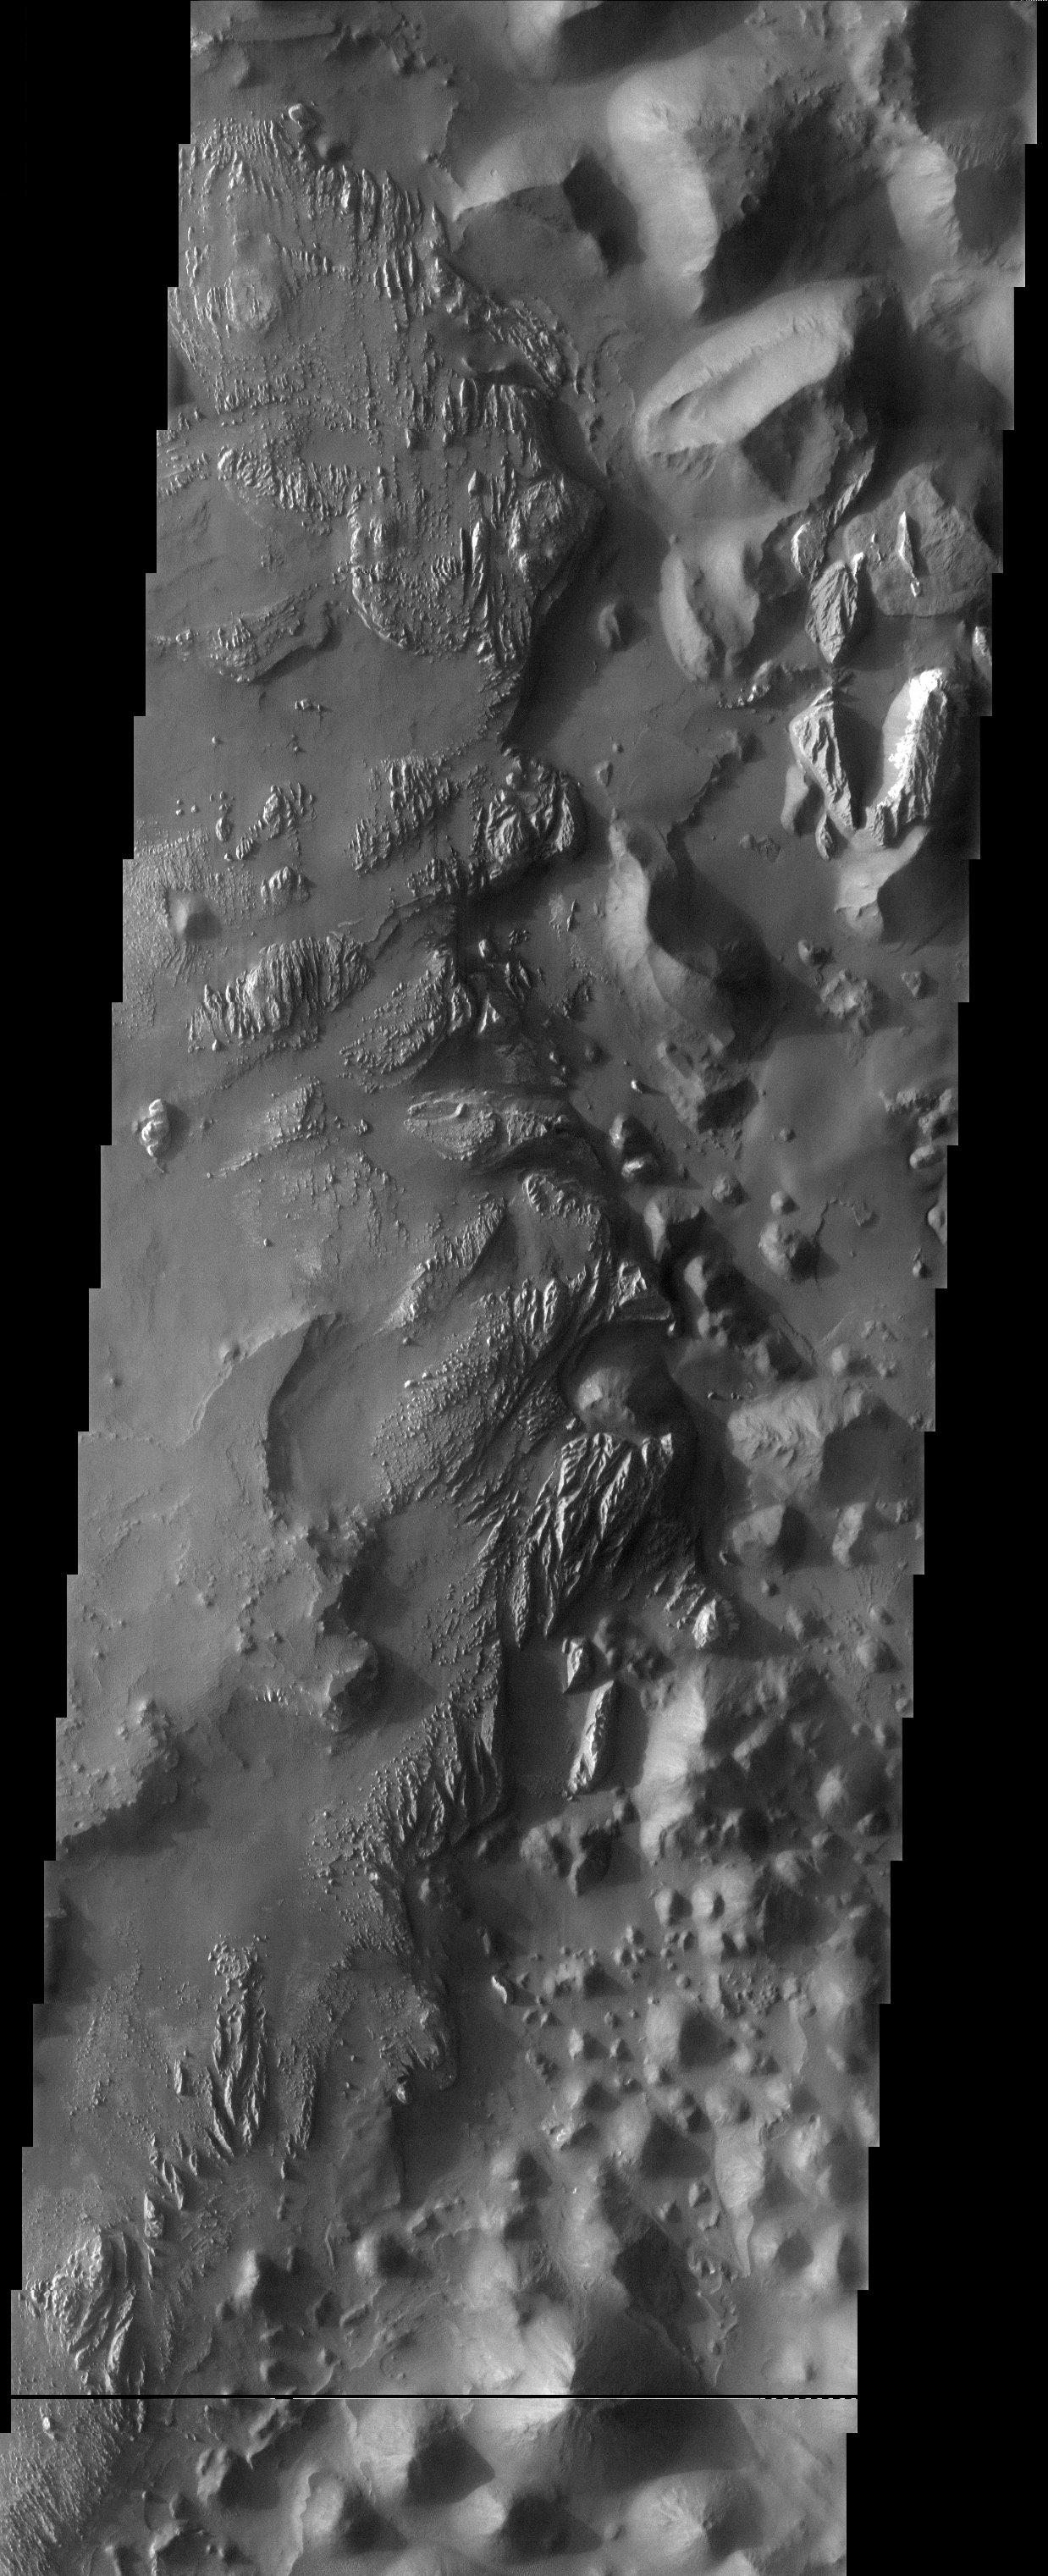

Arsinoes Chaos

At the easternmost end of Valles Marineris, a rugged, jumbled terrain known as chaos displays a stratigraphy that could be described as precarious. Perched on top of the jumbled blocks is another layer of sedimentary material that is in the process of being eroded off the top. This material is etched by the wind into yardangs before it ultimately is stripped off to reveal the existing chaos.

Note: this THEMIS visual image has not been radiometrically nor geometrically calibrated for this preliminary release. An empirical correction has been performed to remove instrumental effects. A linear shift has been applied in the cross-track and down-track direction to approximate spacecraft and planetary motion. Fully calibrated and geometrically projected images will be released through the Planetary Data System in accordance with Project policies at a later time.

NASA’s Jet Propulsion Laboratory manages the 2001 Mars Odyssey mission for NASA’s Office of Space Science, Washington, D.C. The Thermal Emission Imaging System (THEMIS) was developed by Arizona State University, Tempe, in collaboration with Raytheon Santa Barbara Remote Sensing. The THEMIS investigation is led by Dr. Philip Christensen at Arizona State University. Lockheed Martin Astronautics, Denver, is the prime contractor for the Odyssey project, and developed and built the orbiter. Mission operations are conducted jointly from Lockheed Martin and from JPL, a division of the California Institute of Technology in Pasadena.

Image information: VIS instrument. Latitude -7.8, Longitude 19.1 East (340.9 West). 19 meter/pixel resolution.

Credit: NASA/JPL/Arizona State University